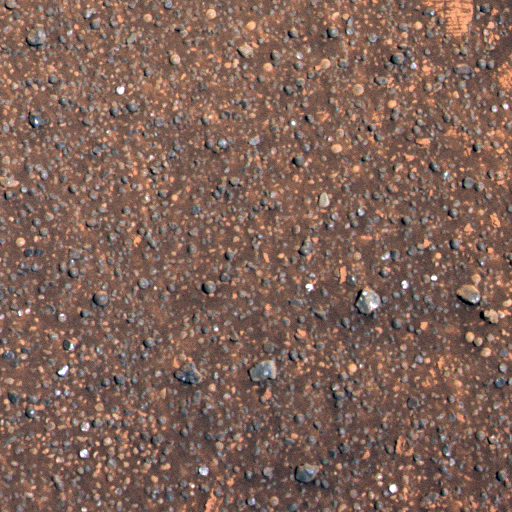

Charlie Flats

This image from the Mars Exploration Rover Opportunity’s panoramic camera shows a region of the rock outcrop at Meridiani Planum, Mars, dubbed “Charlie Flats.” This region is a rich science target for Opportunity because it contains a diverse assortment of small grains, pebbles and spherules, as well as both dark and light soil deposits. The area seen here measures approximately 0.6 meters (2 feet) across. The smallest grains visible in this image are only a few millimeters in size. The approximate true color image was acquired on Sol 20 of Opportunity’s mission with panoramic camera filters red, green and blue.

Charlie Flats Spectra
The chart above shows examples of spectra, or light wave patterns, extracted from the region of the Meridiani Planum rock outcrop dubbed “Charlie Flats,” a rich science target for the Mars Exploration Rover Opportunity. The spectra were extracted from the similarly colored regions in the image on the left, taken by the rover’s panoramic camera. The green circle identifies a bright, dust-like soil deposit. The red circle identifies a dark soil region. The yellow identifies a small, angular rock chip with a strong near-infrared band. The pink identifies a sphere-shaped pebble with a different strong near-infrared band. The cyan circle shows a dark, grayish pebble.

Credit: NASA/JPL/Cornell